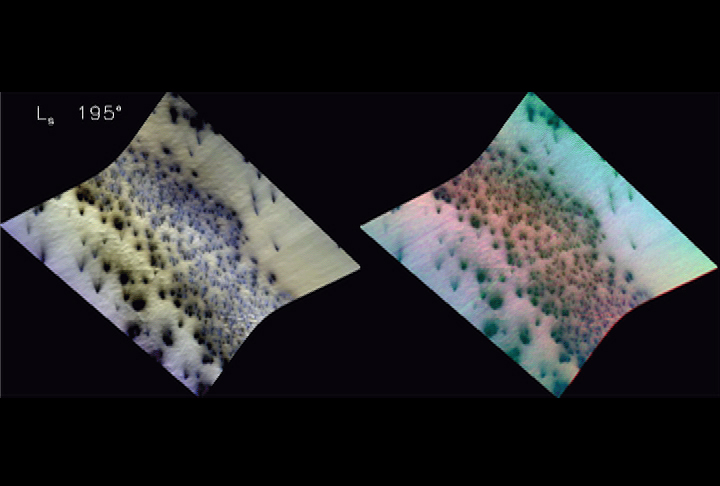

Carbon-Dioxide Frost Settling from Seasonal Outbursts on Mars (Movie)

Mars’ seasonal caps consist of frozen carbon dioxide mixed with smaller amounts of water ice frost and dust. The different composition of Mars’ seasonal caps than Earth’s seasonal caps (water-ice snow), plus the lower pressure of the Martian atmosphere, inevitably make springtime recession of the seasonal cap different than the snowmelt that characterizes retreat of Earth’s seasonal cap. To monitor Mars’ seasonal changes, CRISM repeatedly targets specific regions as Mars’ seasons change. Results shown here are evidence that as warming carbon-dioxide ice vaporizes, some is trapped under the ice slab from which pressurized outbursts occur. The released gas expands, cools, and some of it refreezes and falls back to the surface as bright fans.

The region shown in this movie, known informally as Manhattan, is located at 86.3 degrees south latitude, 99 degrees east longitude. To represent the content of the spectral images, two versions of the data are shown side-by-side. The left image was constructed from extended visible wavelengths, to look similar to color images from the High Resolution Imaging Science Experiment (HiRISE) camera. The right image is infrared false-color, with red being the reflectance at 1.30 micrometers, green being depth of the water ice absorption centered at 1.5 micrometers, and blue being depth of the carbon dioxide ice absorption centered at 1.435 micrometers. In this color scheme, surfaces with higher water ice content will appear greenish, while bright carbon dioxide ice will appear magenta. Areas covered by dust will appear dark. In both images, north is to the right. The four time steps in the movie were taken at solar longitudes (Ls) ranging from 195 through 226. (Solar longitude is a measure of seasons, where 180 is southern spring equinox and 270 is southern summer solstice.)

The first frame (image FRT00004959, Ls 195) shows a number of spots and dark fan-shaped features, with a higher concentration of spots on a slope in the middle of the scene. The dark fans show multiple directions, generally indicating wind coming out of the east. The second frame (image FRT000049C2, Ls 196) was taken just a few days after the prior one and starts to show color variations in the fans.

The third frame (image FRT00004B45, Ls 199) records appearance of bright (bluish) fans in addition to the dark fans. The bright fans are slightly more bluish in the false-color image at right, indicating enrichment in carbon dioxide ice. The tails of the dark fans are more greenish, indicated a slight enhancement of water ice. The fourth and final frame (image FRT000059E2, Ls 226) shows distinct bright fans that appear magenta in the false-color image, indicating carbon dioxide ice with little evidence of water ice. However the surrounding surface is greenish, suggesting small amounts of water ice contamination. The tails of the dark fans appear to be more greenish in the infrared than the surrounding ice, suggesting a slight enhancement of the water ice contamination. The difference between the directions of dark and bright fans suggests changes in the wind direction, perhaps as part of a diurnal cycle or pattern.

CRISM science team members working with these data believe that they are seeing evidence for a process first proposed based on data from the Thermal Imaging System (THEMIS) instrument on Mars Odyssey. In this hypothesis, sunlight penetrating the ice warms the underling soil and causes carbon dioxide frost to vaporize at its base. At first the gas is trapped under the frost; when it is released, the expanding gas cools and part of it refreezes to form carbon dioxide frost in the magenta-colored fans.

The Compact Reconnaissance Imaging Spectrometer for Mars (CRISM) is one of six science instruments on NASA’s Mars Reconnaissance Orbiter. Led by The Johns Hopkins University Applied Physics Laboratory, the CRISM team includes expertise from universities, government agencies and small businesses in the United States and abroad.

CRISM’s mission: Find the spectral fingerprints of aqueous and hydrothermal deposits and map the geology, composition and stratigraphy of surface features. The instrument will also watch the seasonal variations in Martian dust and ice aerosols, and water content in surface materials—leading to new understanding of the climate.

Credit: NASA/JPL-Caltech/JHUAPL/USGS